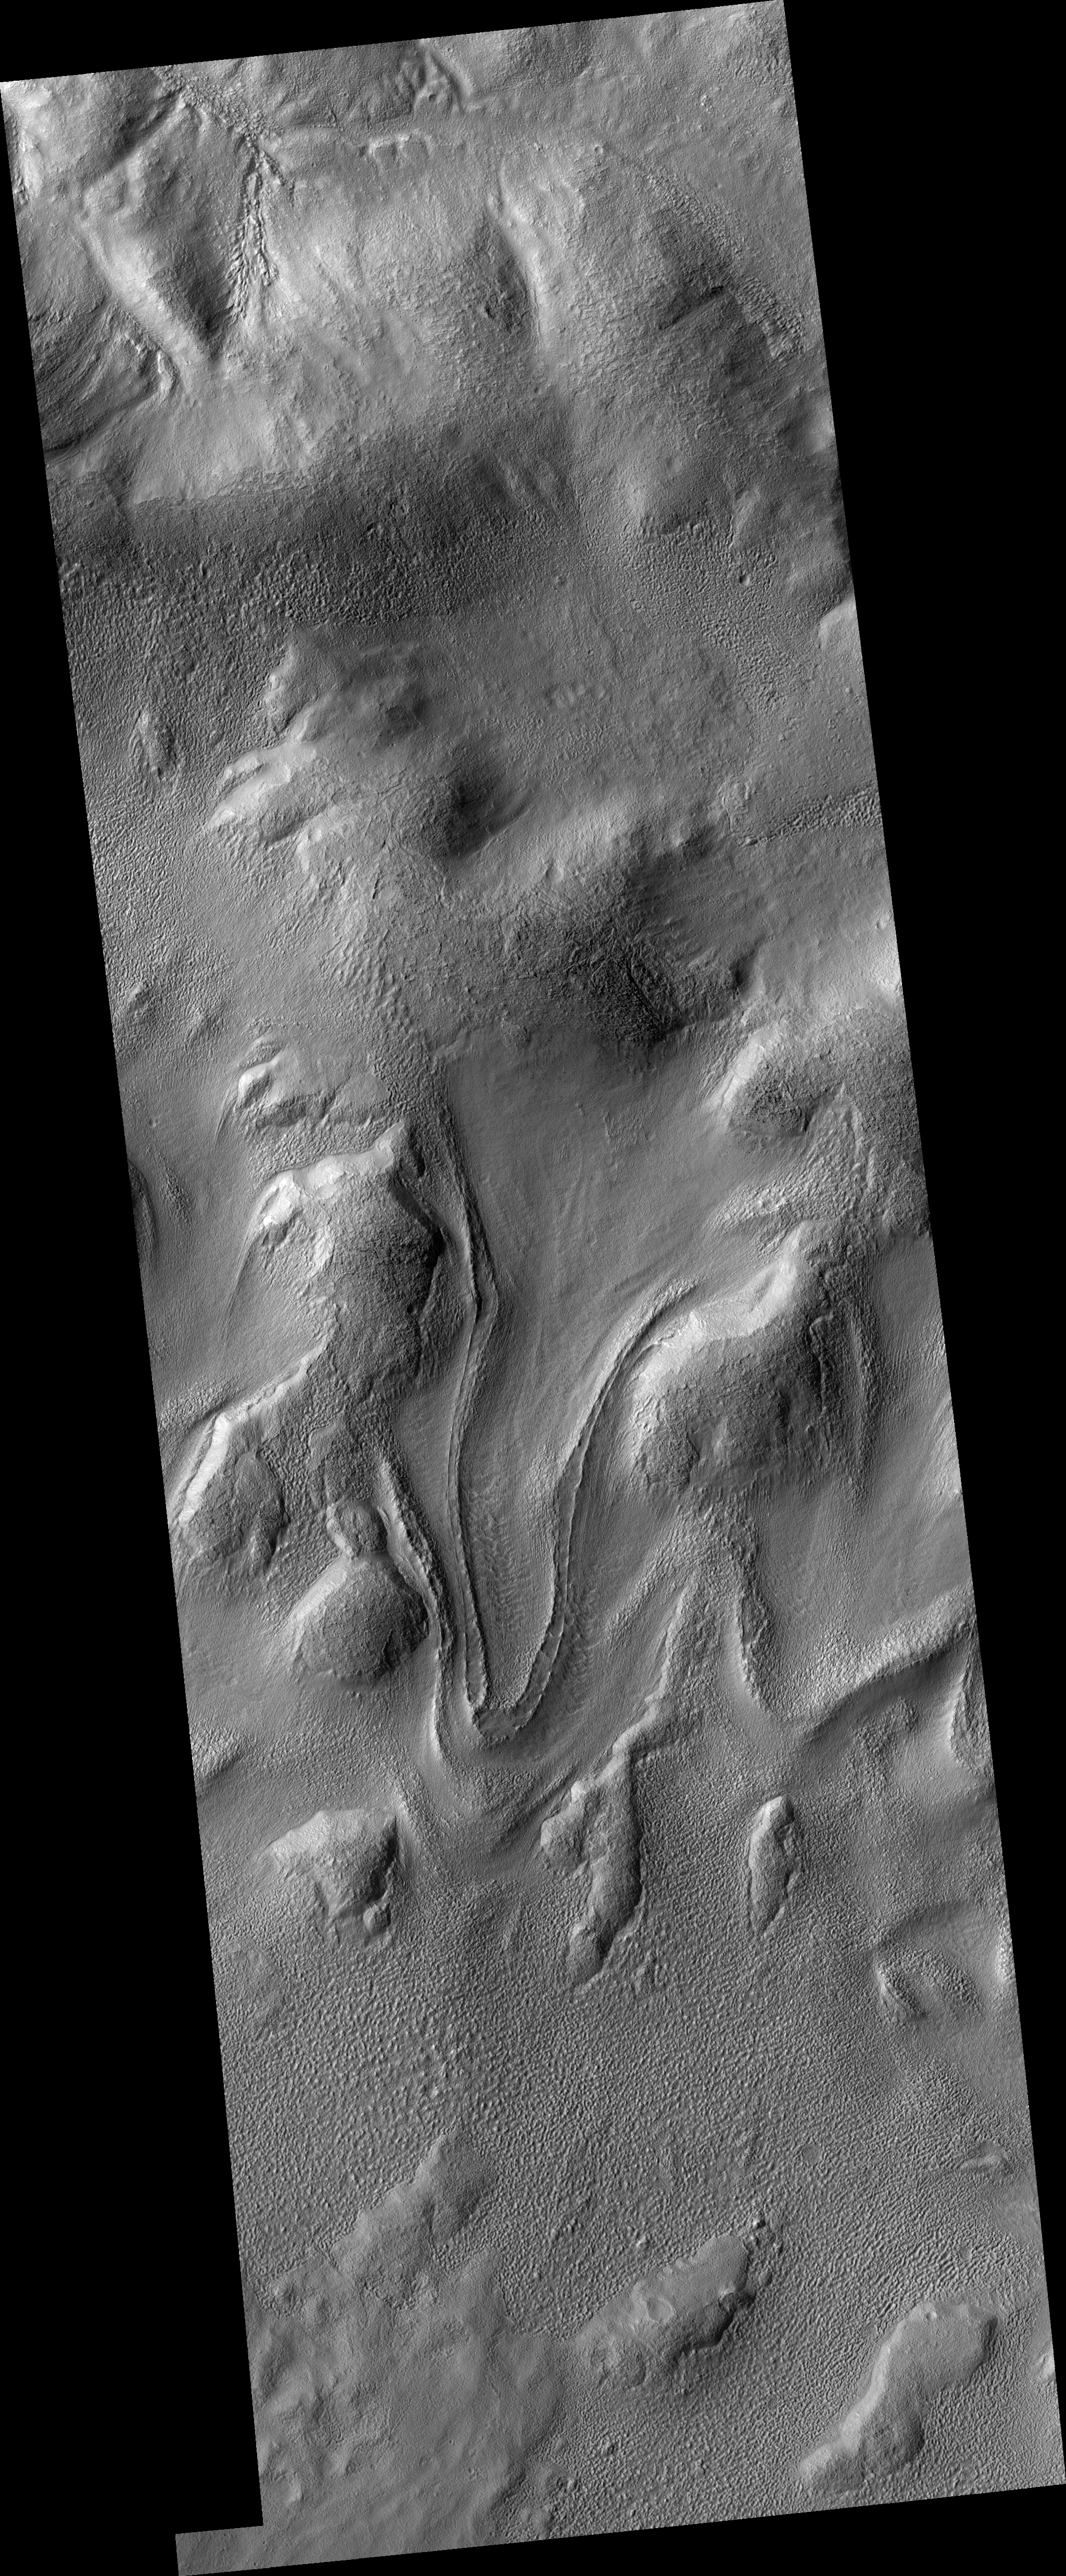

Tongue-Shaped Flow Feature in Hellas Planitia

This HiRISE image (PSP_002320_1415) captures a tongue-shaped lobate flow feature along a interior crater wall located in eastern Hellas Planitia.

The flow feature is approximately 5 kilometers long and 1 kilometer wide with a partial double inner ridge and raised outer margin. The flow feature’s surface is generally devoid of impact craters and parts of its outer margin have deflected around obstacles.

Similar flow features, though not as distinctively tongue-shaped as this one, are found in many other craters throughout the southern mid-latitudes of Mars.

Recent studies of these flow features have determined a latitudinal dependence to which side of the crater interior these features are formed upon. For this particular flow feature, it has formed on the pole-facing slope. This polar or equatorial-facing preference has implications for the amount of solar isolation these slopes are receiving, which may be a result of recent climate change due to shifts from low to high obliquity.

Although these Martian flow features may have Earth analogs such as rock glaciers, uncertainty remains as to what types of fluvial, glacial and mass-wasting processes are involved in their formation. This particular flow feature was imaged previously by the Mars Orbiter Camera (MOC) onboard NASA’s Mars Global Surveyor spacecraft.

Observation Geometry
Acquisition date:1 January 2007
Local Mars time: 3:46 PM
Degrees latitude (centered): -38.1 °
Degrees longitude (East): 113.2 °
Range to target site: 255.2 km (159.5 miles)
Original image scale range: 25.5 cm/pixel (with 1 x 1 binning) so objects ~77 cm across are resolved
Map-projected scale: 25 cm/pixel and north is up
Map-projection: EQUIRECTANGULAR
Emission angle: 9.4 °
Phase angle: 75.0 °
Solar incidence angle: 67 °, with the Sun about 23 ° above the horizon
Solar longitude: 171.9 °, Northern Summer

NASA’s Jet Propulsion Laboratory, a division of the California Institute of Technology in Pasadena, manages the Mars Reconnaissance Orbiter for NASA’s Science Mission Directorate, Washington. Lockheed Martin Space Systems, Denver, is the prime contractor for the project and built the spacecraft. The High Resolution Imaging Science Experiment is operated by the University of Arizona, Tucson, and the instrument was built by Ball Aerospace and Technology Corp., Boulder, Colo.

Credit: NASA/JPL/University of Arizona